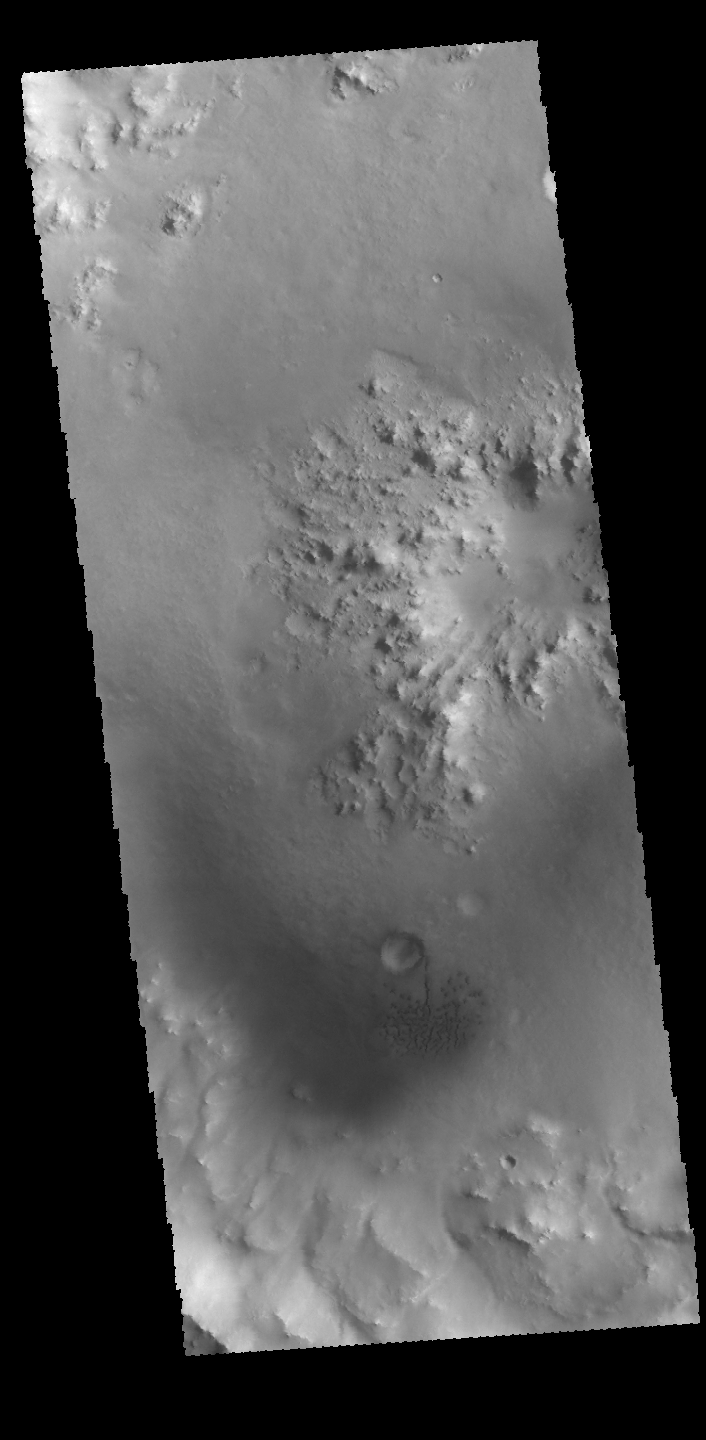

Crater Interior

Today’s VIS image shows the interior of an unnamed crater near Nili Fossae. The central feature of the crater is a peak with a central low pit that was created by rebound of material at the time impact. Small dunes are also visible towards the bottom of the image.

Credit: NASA/JPL-Caltech/ASU